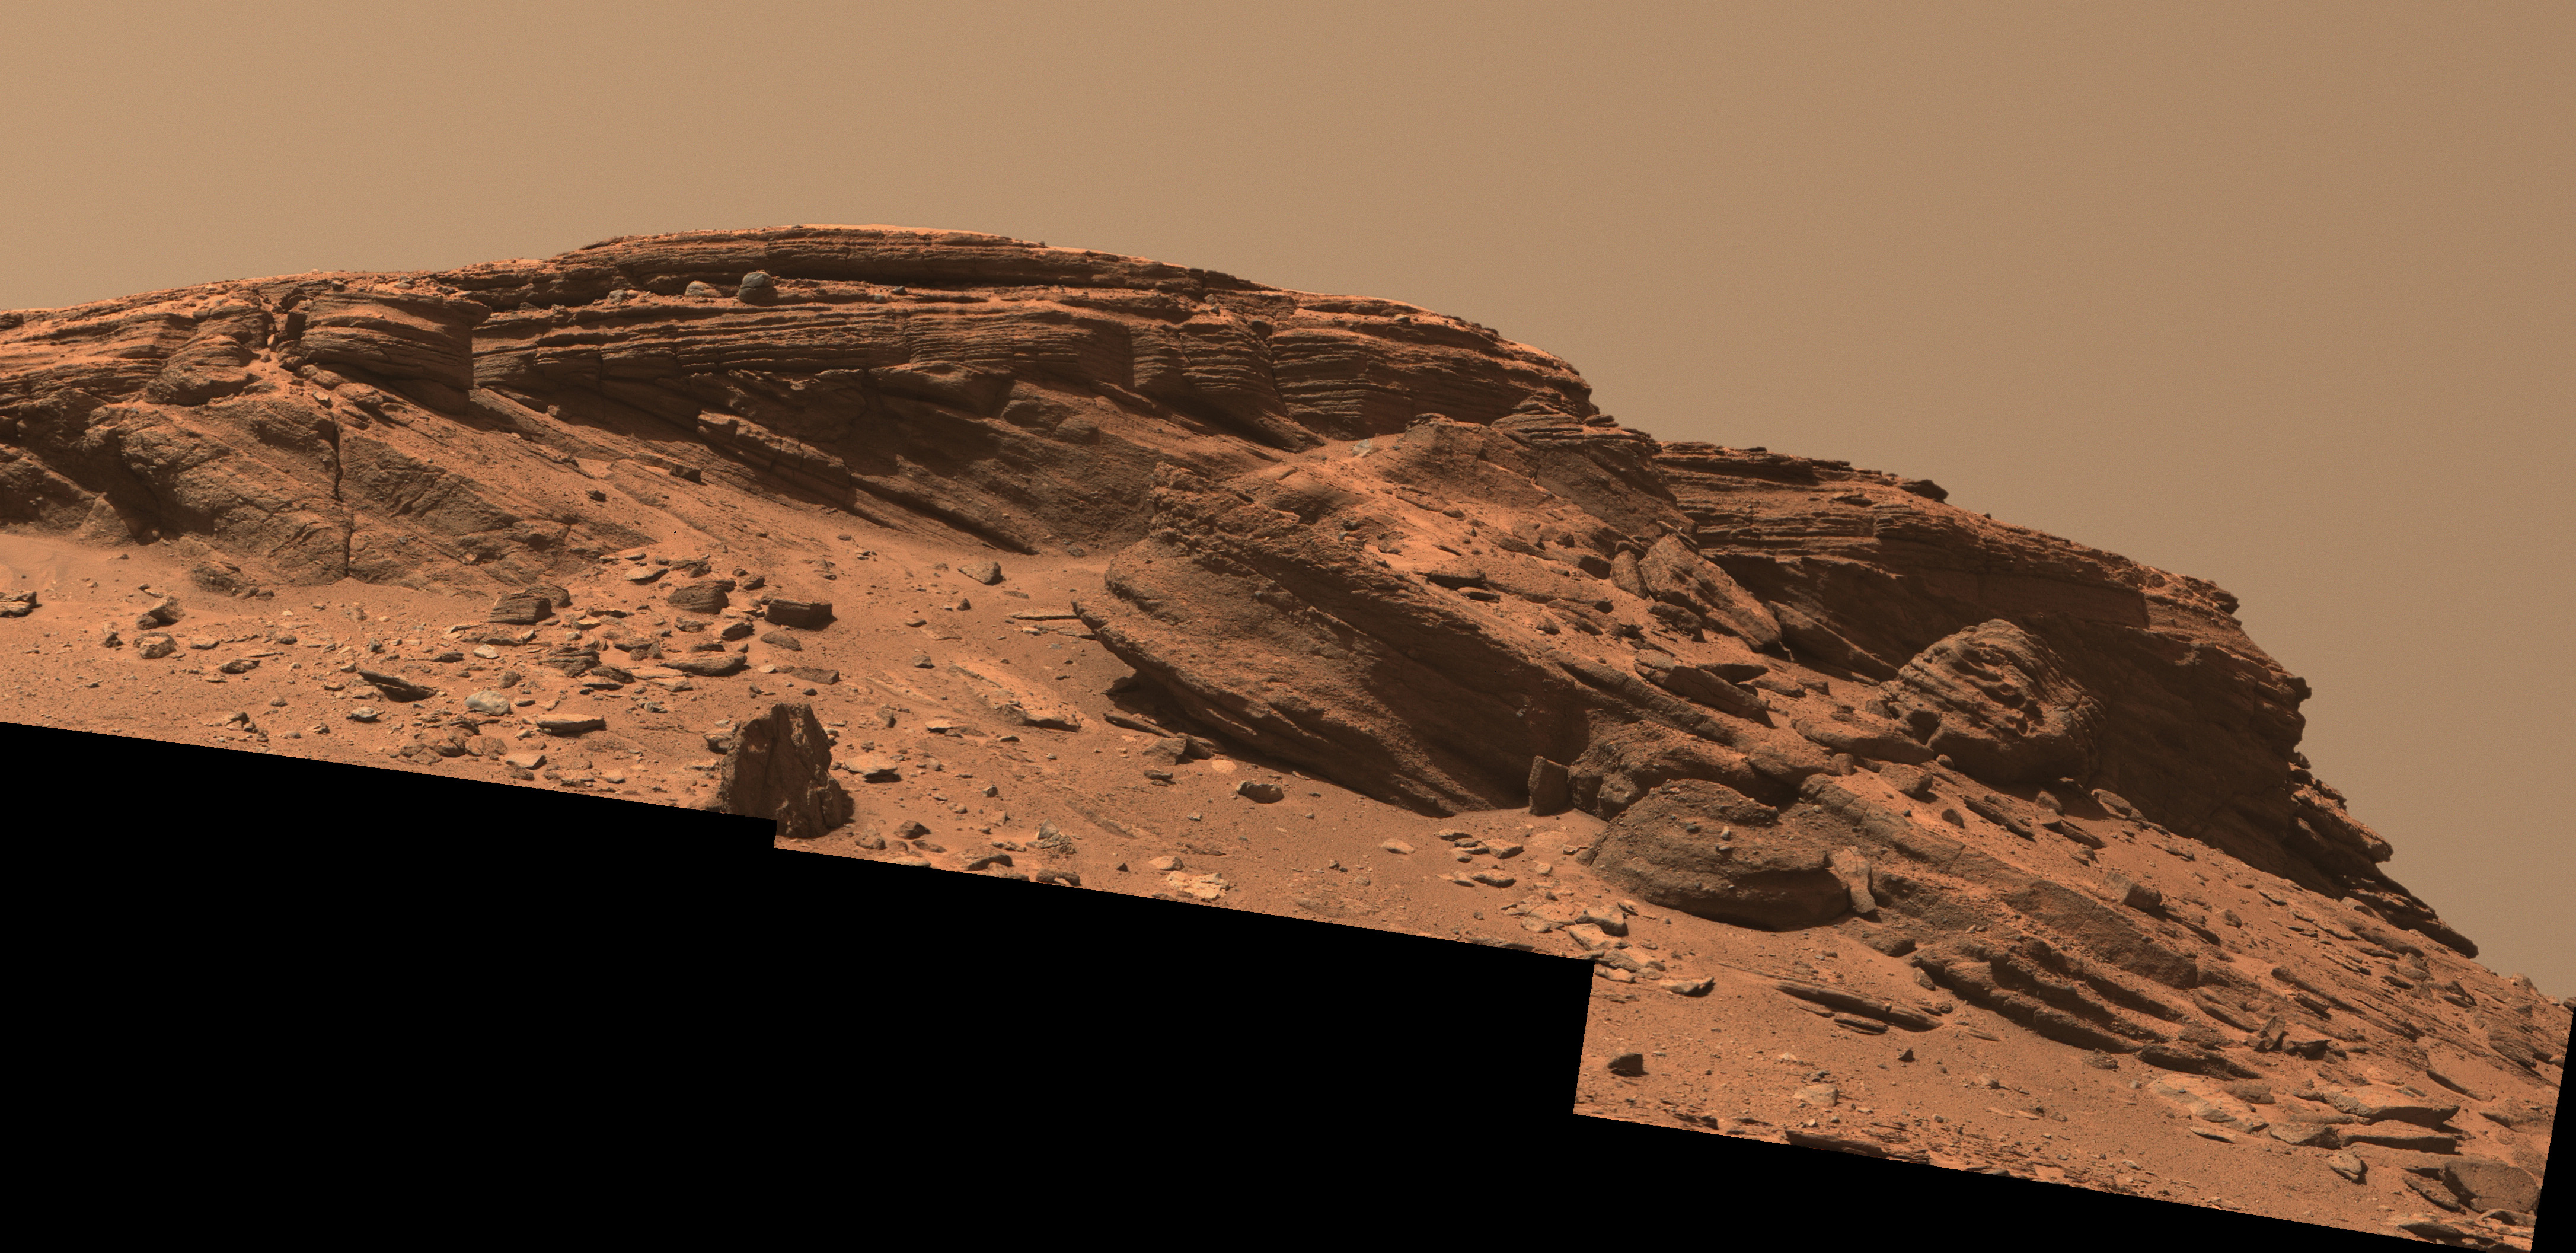

Mastcam-Z’s View of ‘Franklin Cliffs’

Sedimentary layers at “Franklin Cliffs” are displayed in a mosaic captured by NASA’s Perseverance Mars rover using its Mastcam-Z camera on Feb. 12, 2023, the 704th Martian day, or sol, of the mission.

The mosaic is made up of three individual images that were stitched together after being sent back from Mars. This natural color view is approximately how the scene would appear to an average person if they were on Mars.

Figure A is an enhanced color view that exaggerates subtle color differences in the scene.

Franklin Cliffs, along with other locations like “Skrinkle Haven” and “Pinestand” may have been created as sediment built up here in an ancient river or delta.

Arizona State University leads the operations of the Mastcam-Z instrument, working in collaboration with Malin Space Science Systems in San Diego, on the design, fabrication, testing, and operation of the cameras, and in collaboration with the Niels Bohr Institute of the University of Copenhagen on the design, fabrication, and testing of the calibration targets.

A key objective for Perseverance’s mission on Mars is astrobiology, including the search for signs of ancient microbial life. The rover will characterize the planet’s geology and past climate, pave the way for human exploration of the Red Planet, and be the first mission to collect and cache Martian rock and regolith (broken rock and dust).

Subsequent NASA missions, in cooperation with ESA (European Space Agency), would send spacecraft to Mars to collect these sealed samples from the surface and return them to Earth for in-depth analysis.

The Mars 2020 Perseverance mission is part of NASA’s Moon to Mars exploration approach, which includes Artemis missions to the Moon that will help prepare for human exploration of the Red Planet.

NASA’s Jet Propulsion Laboratory, which is managed for the agency by Caltech in Pasadena, California, built and manages operations of the Perseverance rover.

Credit: NASA/JPL-Caltech/ASU/MSSS